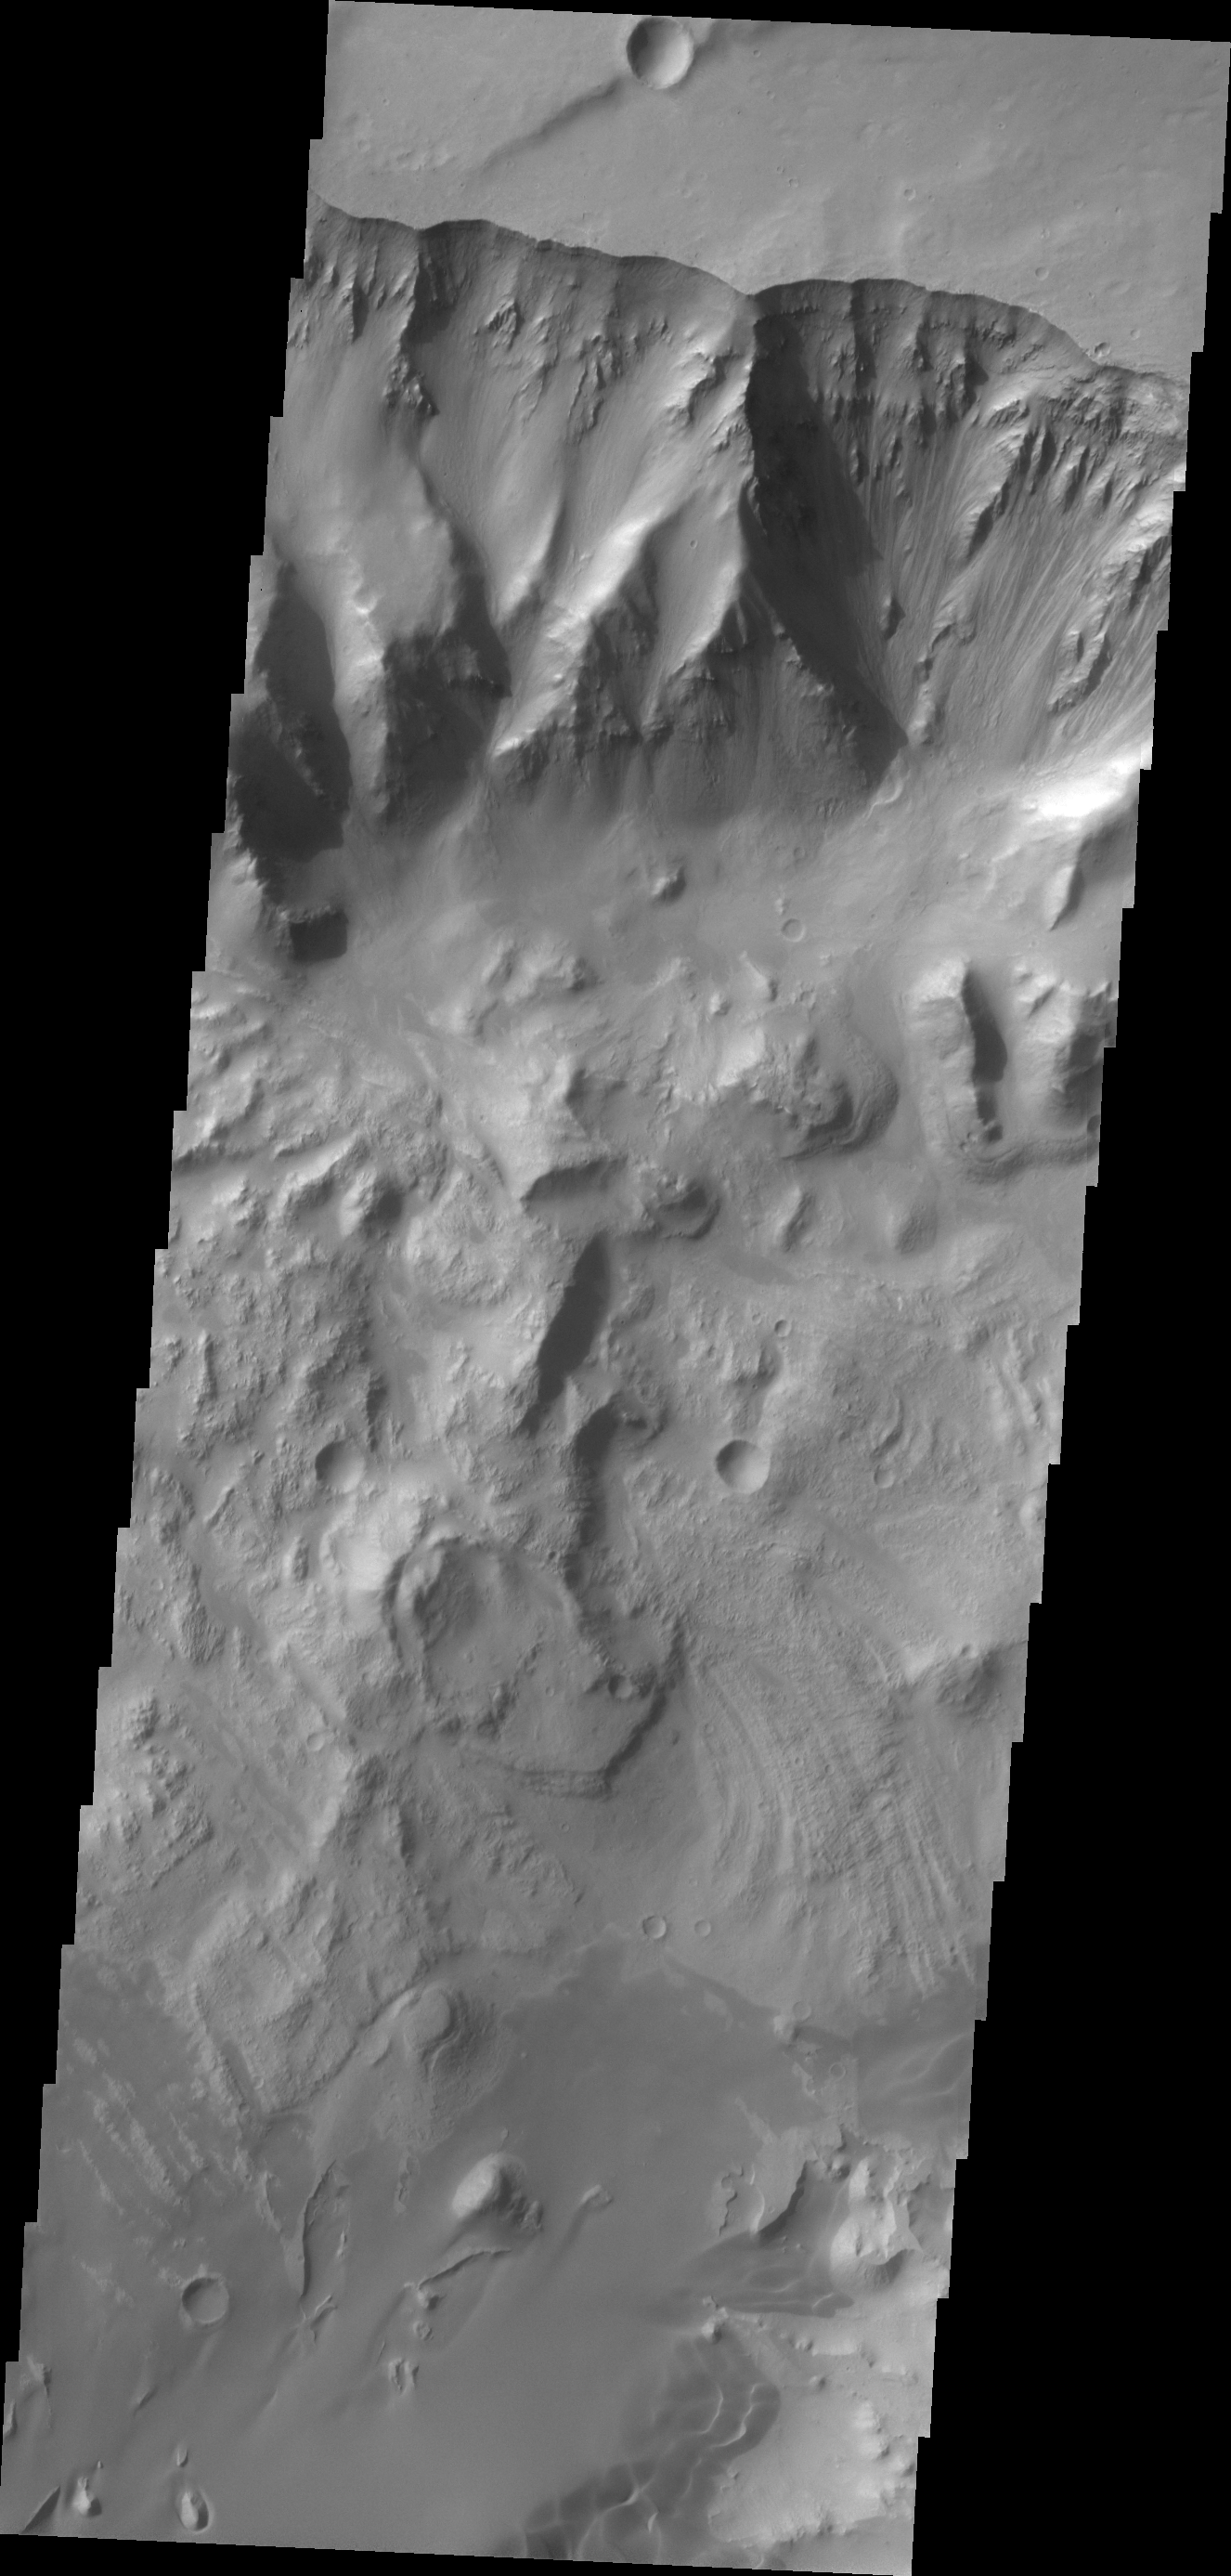

Ganges Chasma

This VIS image shows the northern wall of Ganges Chasma. Dunes and a landslide deposit of visible at the bottom of the image.

Credit: NASA/JPL/ASU